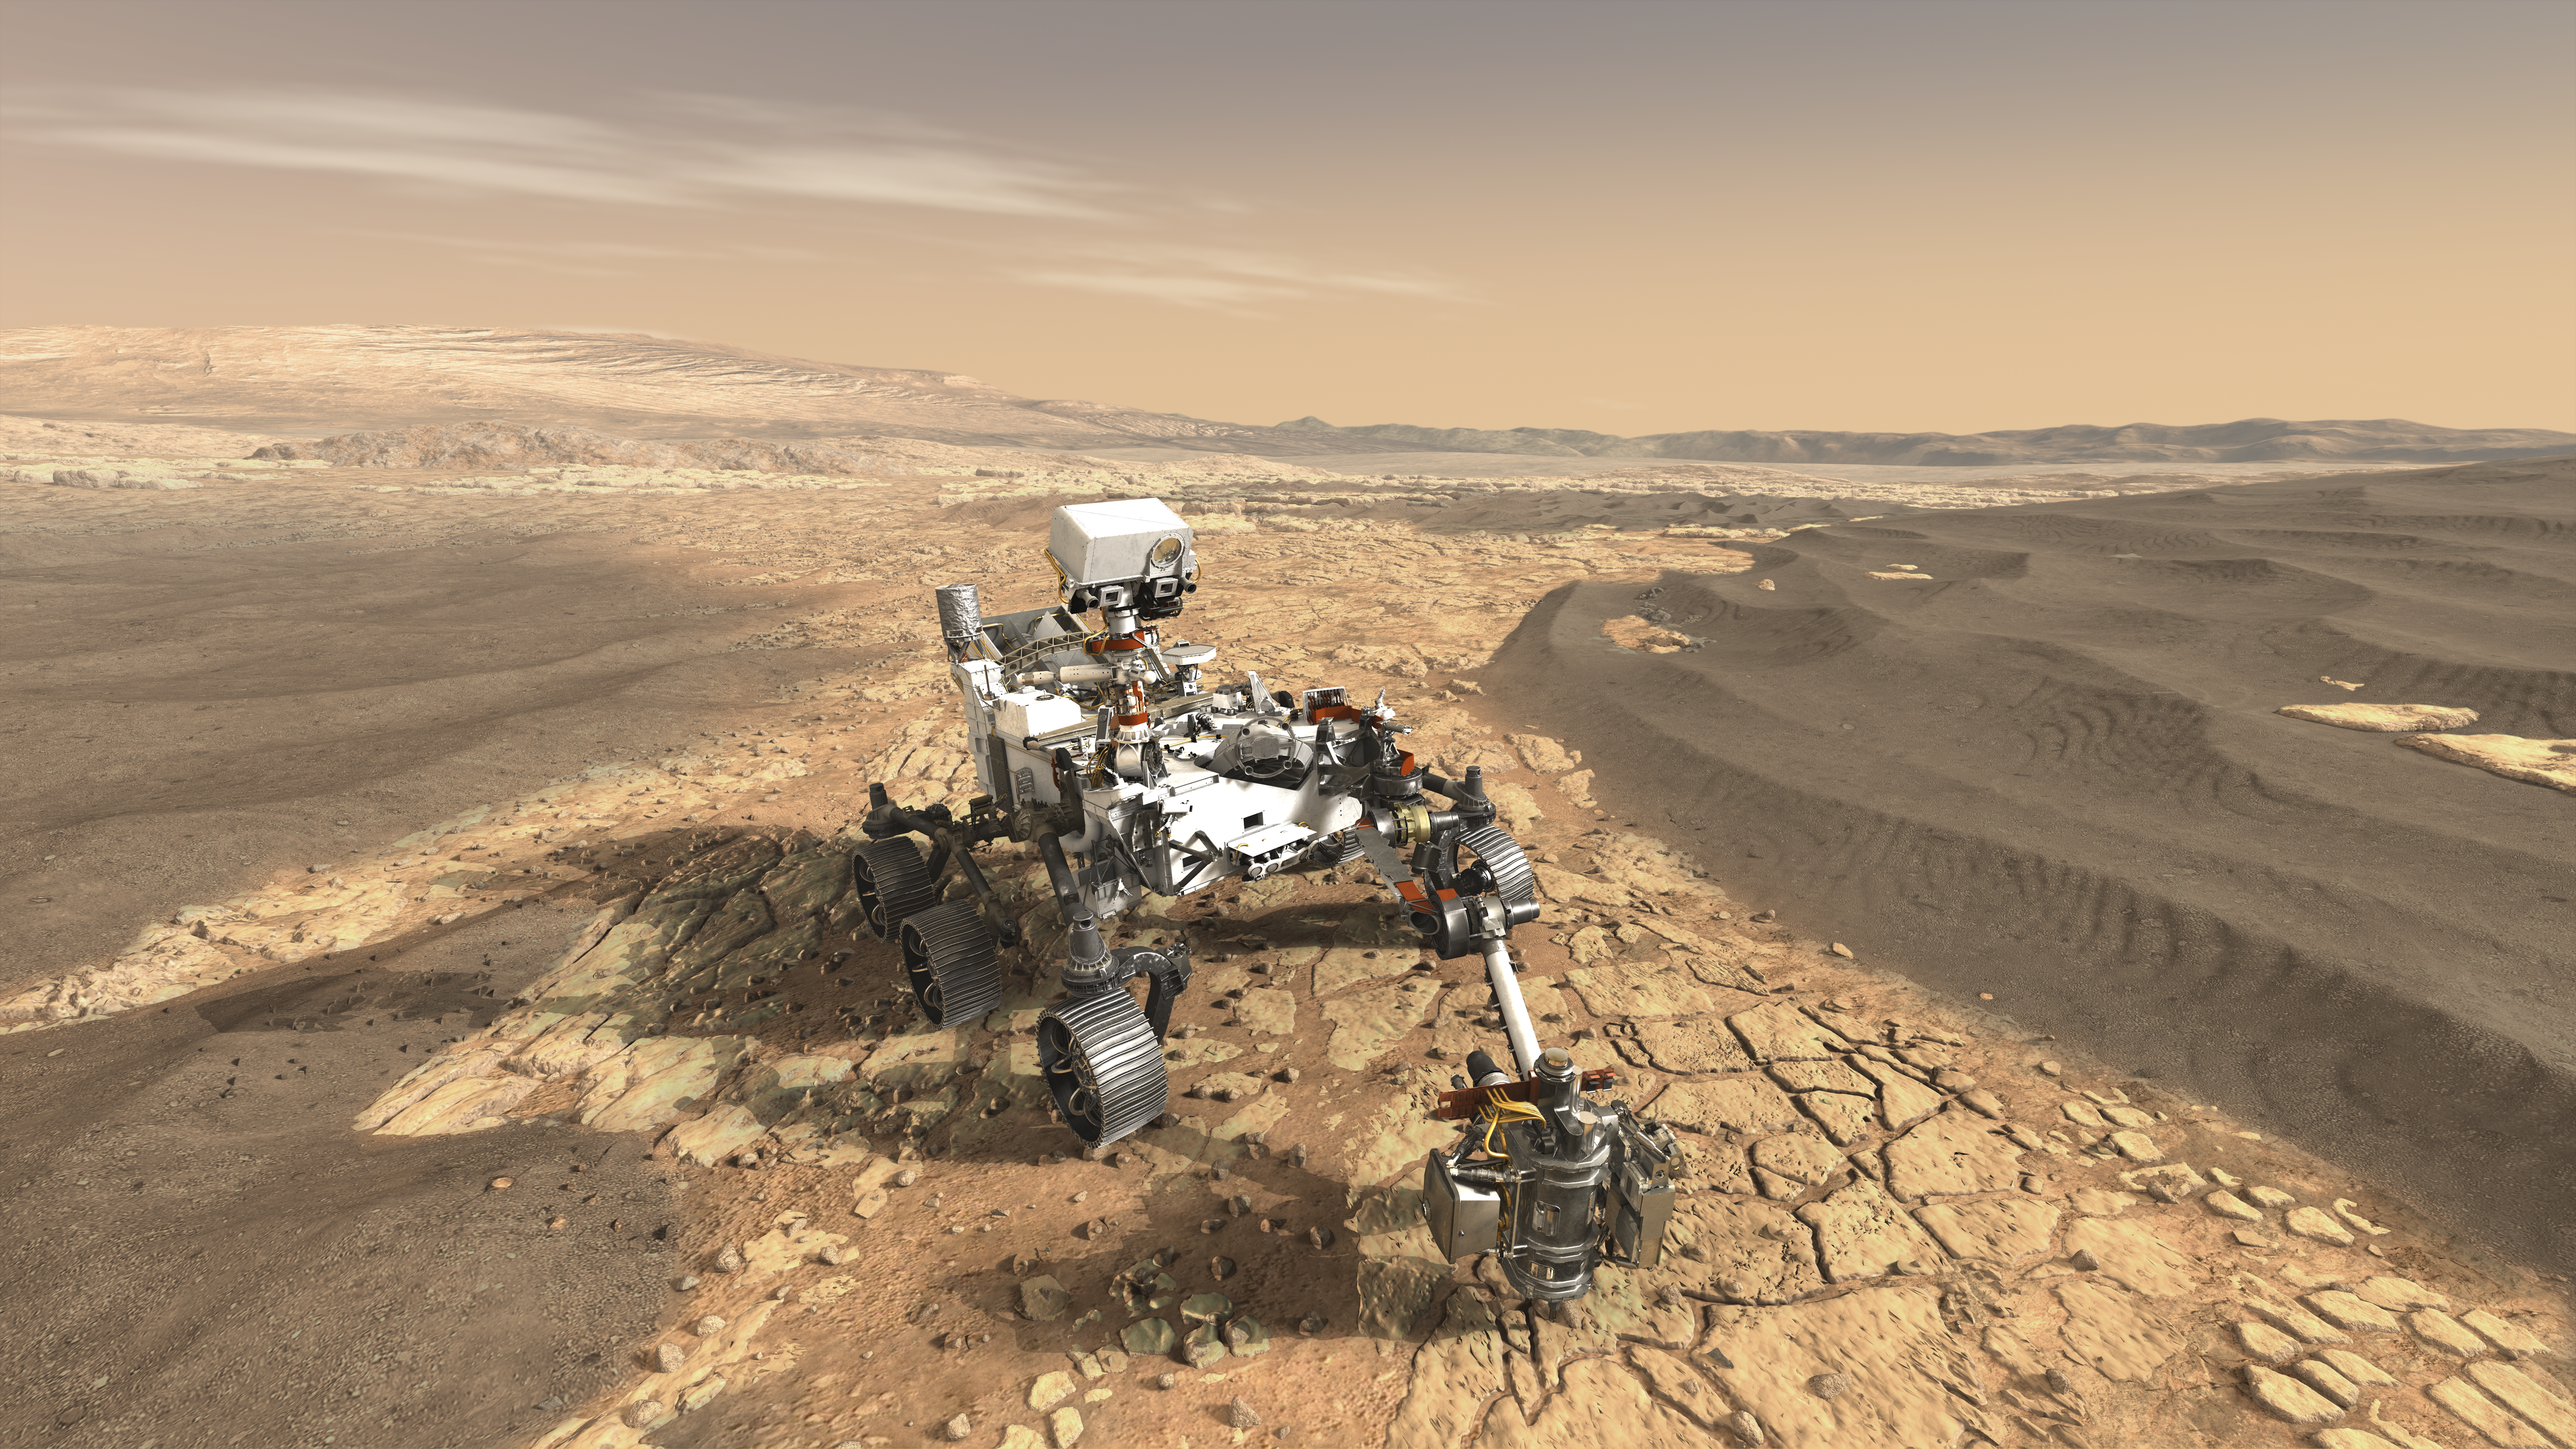

NASA’s Mars 2020 Rover Artist’s Concept #1 (Updated)

This artist’s concept depicts NASA’s Mars 2020 rover exploring Mars.

The mission will not only seek out and study an area likely to have been habitable in the distant past, but it will take the next, bold step in robotic exploration of the Red Planet by seeking signs of past microbial life itself.

Mars 2020 will use powerful instruments to investigate rocks on Mars down to the microscopic scale of variations in texture and composition. It will also acquire and store samples of the most promising rocks and soils that it encounters, and set them aside on the surface of Mars. A future mission could potentially return these samples to Earth.

Mars 2020 is targeted for launch in July/August 2020 aboard an Atlas V-541 rocket from Space Launch Complex 41 at Cape Canaveral Air Force Station in Florida.

NASA’s Jet Propulsion Laboratory builds and manages the Mars 2020 rover for the NASA Science Mission Directorate at the agency’s headquarters in Washington.

For more information about the mission, go to https://mars.nasa.gov/mars2020/.

Photojournal Note: Also available is the full resolution TIFF file PIA22111_full.tif. This file may be too large to view from a browser; it can be downloaded onto your desktop by right-clicking on the previous link and viewed with image viewing software.

Credit: NASA/JPL-Caltech